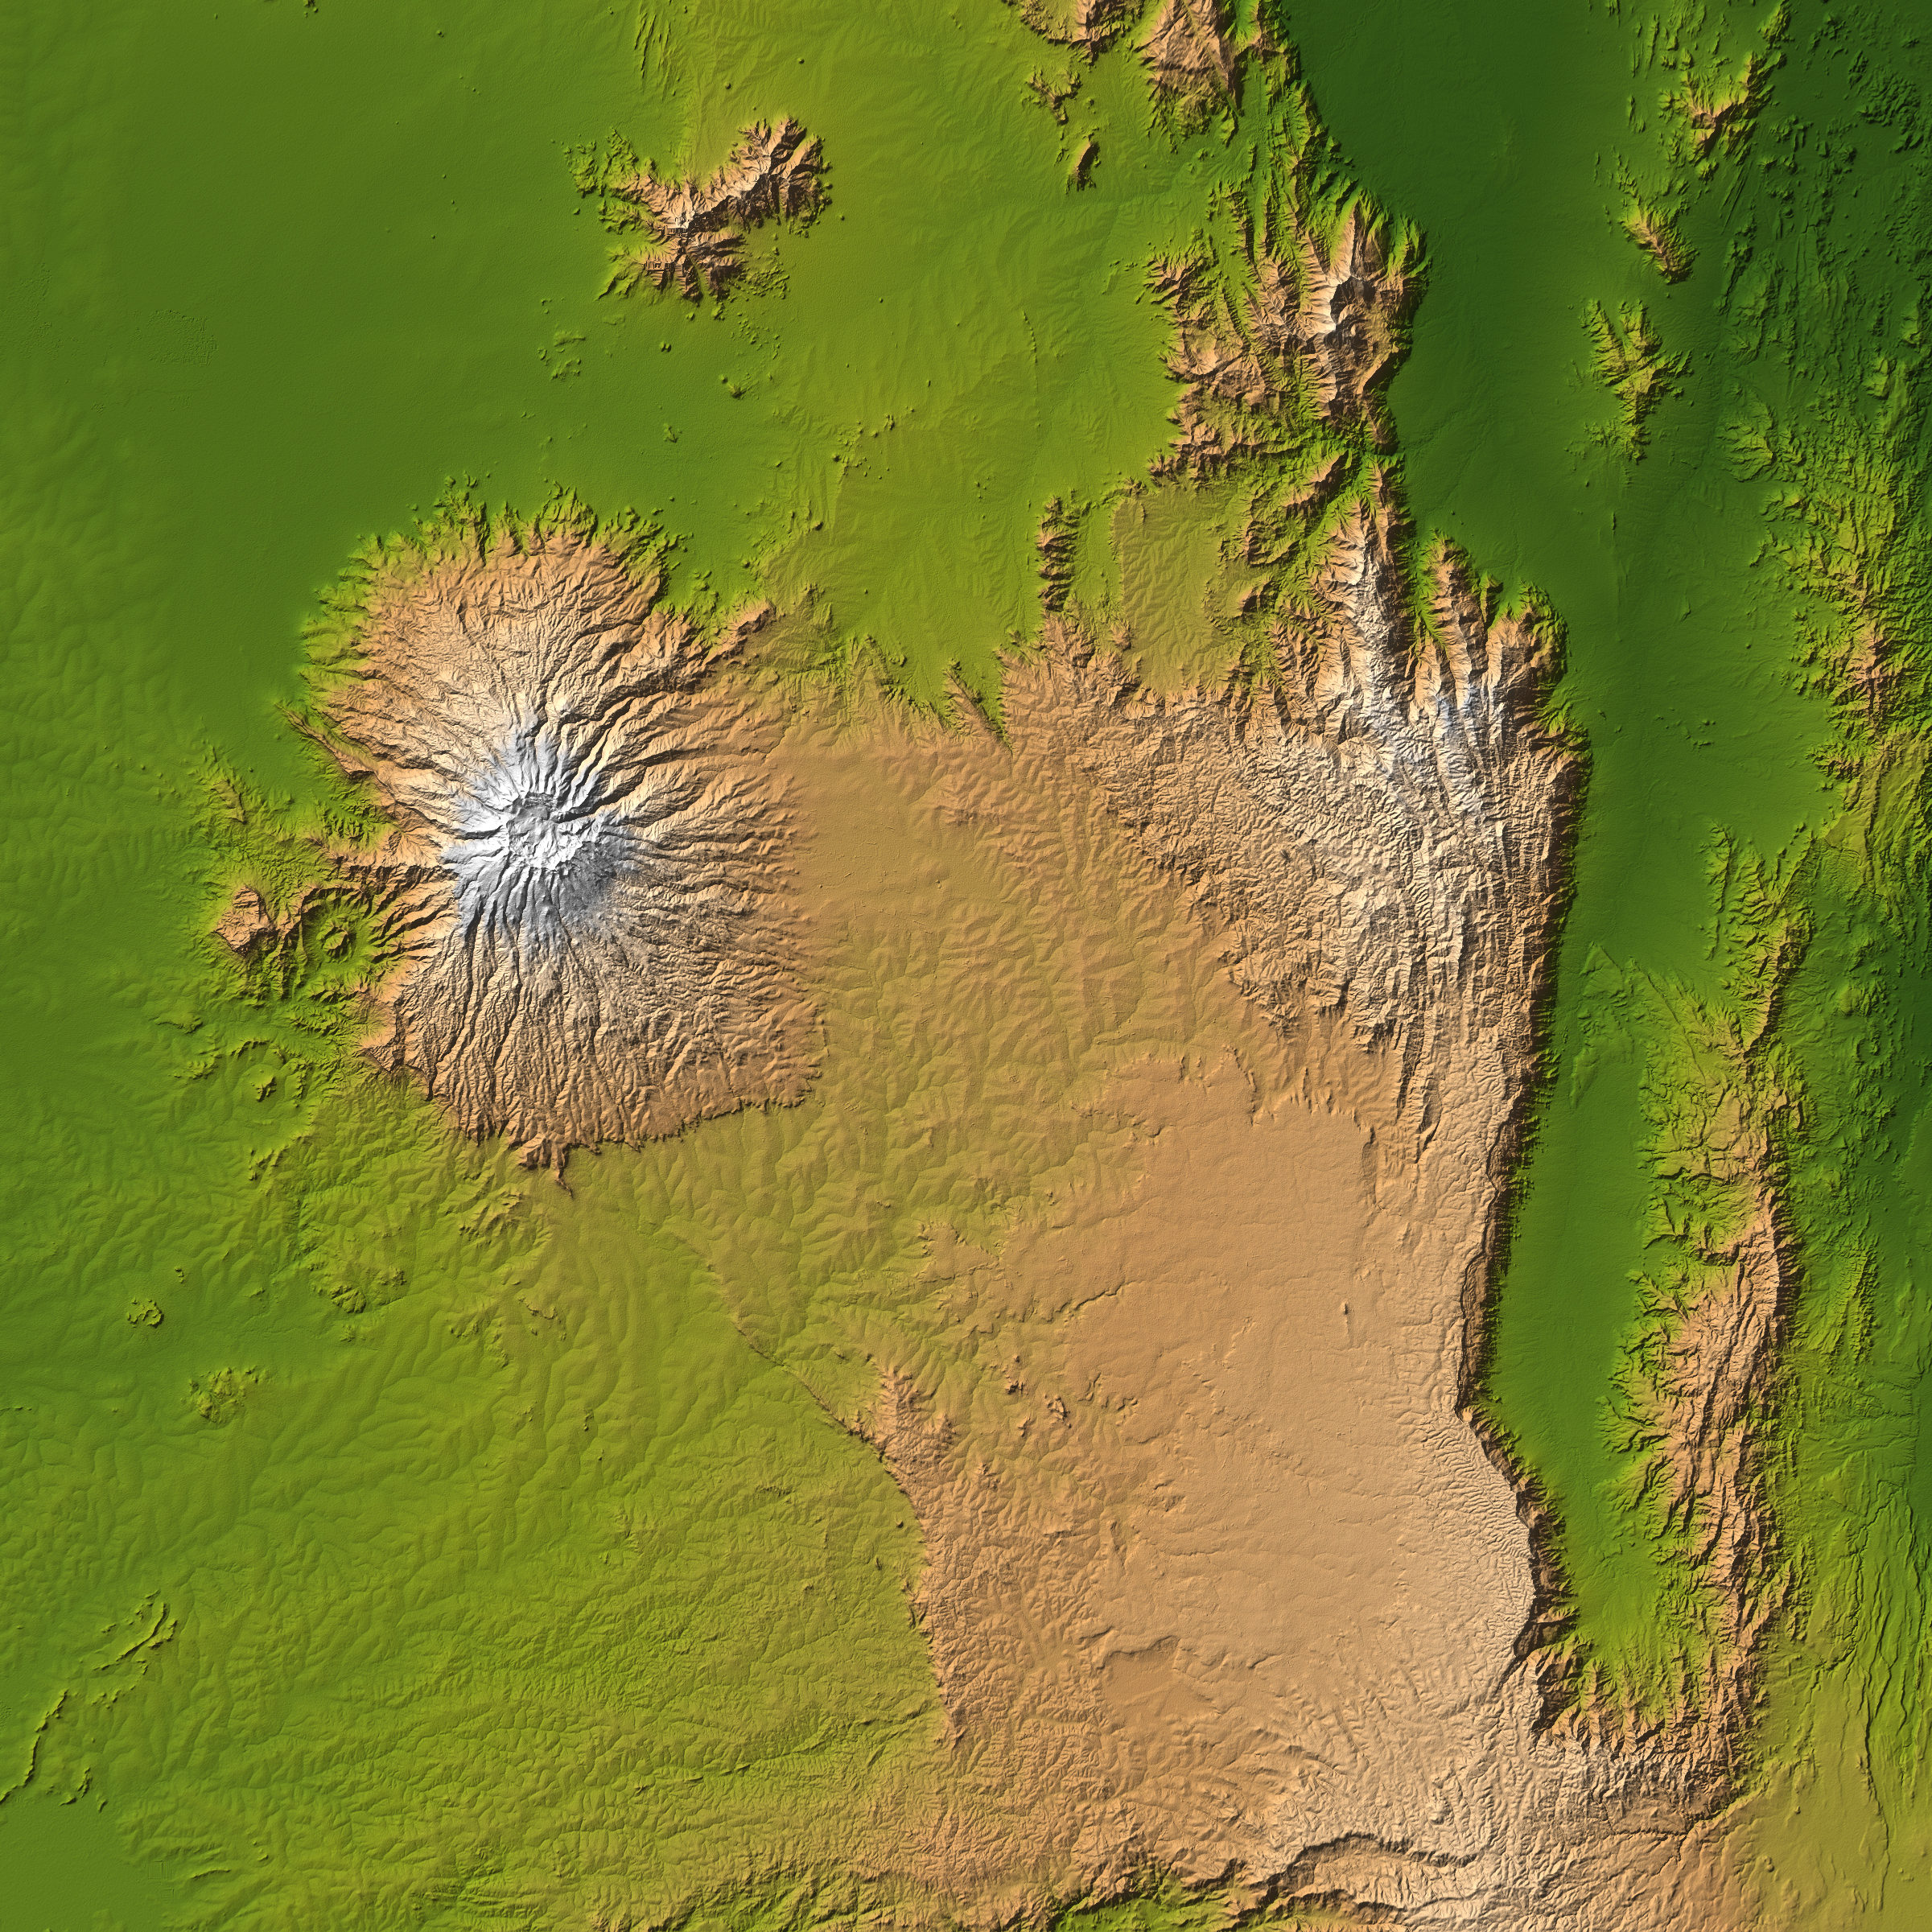

Mt. Elgon, Africa, Shaded Relief and Colored Height

The striking contrast of geologic structures in Africa is shown in this shaded relief image of Mt. Elgon on the left and a section of the Great Rift Valley on the right.

Mt. Elgon is a solitary extinct volcano straddling the border between Uganda and Kenya, and at 4,321 meters (14,178 feet) tall is the eighth highest mountain in Africa. It is positioned on the Pre-Cambriam bedrock of the Trans Nzoia Plateau, and is similar to other such volcanoes in East Africa in that it is associated with the formation of the Rift Valley. However one thing that sets Mt. Elgon apart is its age.

Although there is no verifiable evidence of its earliest volcanic activity, Mt. Elgon is estimated to be at least 24 million years old, making it the oldest extinct volcano in East Africa. This presents a striking comparison to Mt. Kilimanjaro, the highest mountain in Africa at 5,895 meters (19,341 feet), which is just over one million years old. Judging by the diameter of its base, it is a common belief among geological experts that Mt. Elgon was once the highest mountains in Africa, however erosion has played a significant role in reducing the height to its present value.

Juxtaposed with this impressive mountain is a section of the Great Rift Valley, a geological fault system that extends for about 4,830 kilometers (2,995 miles) from Syria to central Mozambique. Erosion has concealed some sections, but in some sections like that shown here, there are sheer cliffs several thousand feet high. The present configuration of the valley, which dates from the mid-Pleistocene epoch, results from a rifting process associated with thermal currents in the Earth’s mantle.

Two visualization methods were combined to produce the image: shading and color coding of topographic height. The shade image was derived by computing topographic slope in the northwest-southeast direction, so that northwest slopes appear bright and southeast slopes appear dark. Color coding is directly related to topographic height, with green at the lower elevations, rising through yellow and tan, to white at the highest elevations.

Elevation data used in this image were acquired by the Shuttle Radar Topography Mission aboard the Space Shuttle Endeavour, launched on Feb. 11, 2000. SRTM used the same radar instrument that comprised the Spaceborne Imaging Radar-C/X-Band Synthetic Aperture Radar (SIR-C/X-SAR) that flew twice on the Space Shuttle Endeavour in 1994. SRTM was designed to collect 3-D measurements of the Earth’s surface. To collect the 3-D data, engineers added a 60-meter (approximately 200-foot) mast, installed additional C-band and X-band antennas, and improved tracking and navigation devices. The mission is a cooperative project between NASA, the National Geospatial-Intelligence Agency (NGA) of the U.S. Department of Defense and the German and Italian space agencies. It is managed by NASA’s Jet Propulsion Laboratory, Pasadena, Calif., for NASA’s Earth Science Enterprise, Washington, D.C.

Location: 1 degree north latitude, 35 degrees east longitude
Orientation: North toward the top, Mercator projection
Size: 223 by 223 kilometers (138 by 138 miles)
Image Data: shaded and colored SRTM elevation model
Date Acquired: February 2000

Credit: NASA/JPL/NIMA